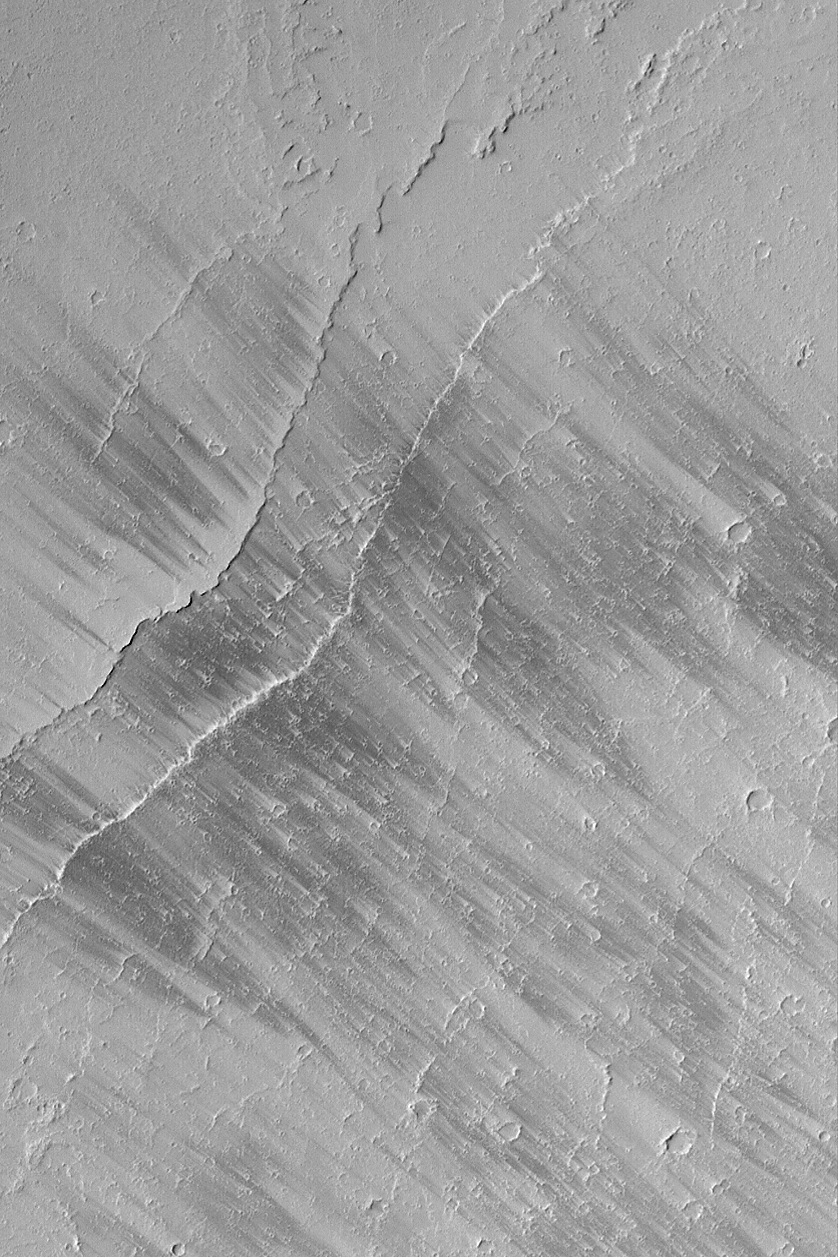

Tharsis Wind Streaks

MGS MOC Release No. MOC2-533, 3 November 2003

This Mars Global Surveyor (MGS) Mars Orbiter Camera (MOC) picture shows dark wind streaks on a plain east of Olympus Mons in the Tharsis region of Mars. Streaks such as these change from time to time over the course of a martian year, suggesting that they are the result of wind movement of a thin layer of bright dust. In other words, wind is not moving dark material to make the dark streaks, it is removing bright material (thin coatings of dust). This picture is located near 16.3°N, 127.7°W. The image covers an area 3 km (1.9 mi) across and is illuminated by sunlight from the upper left.

Credit: NASA/JPL/Malin Space Science Systems